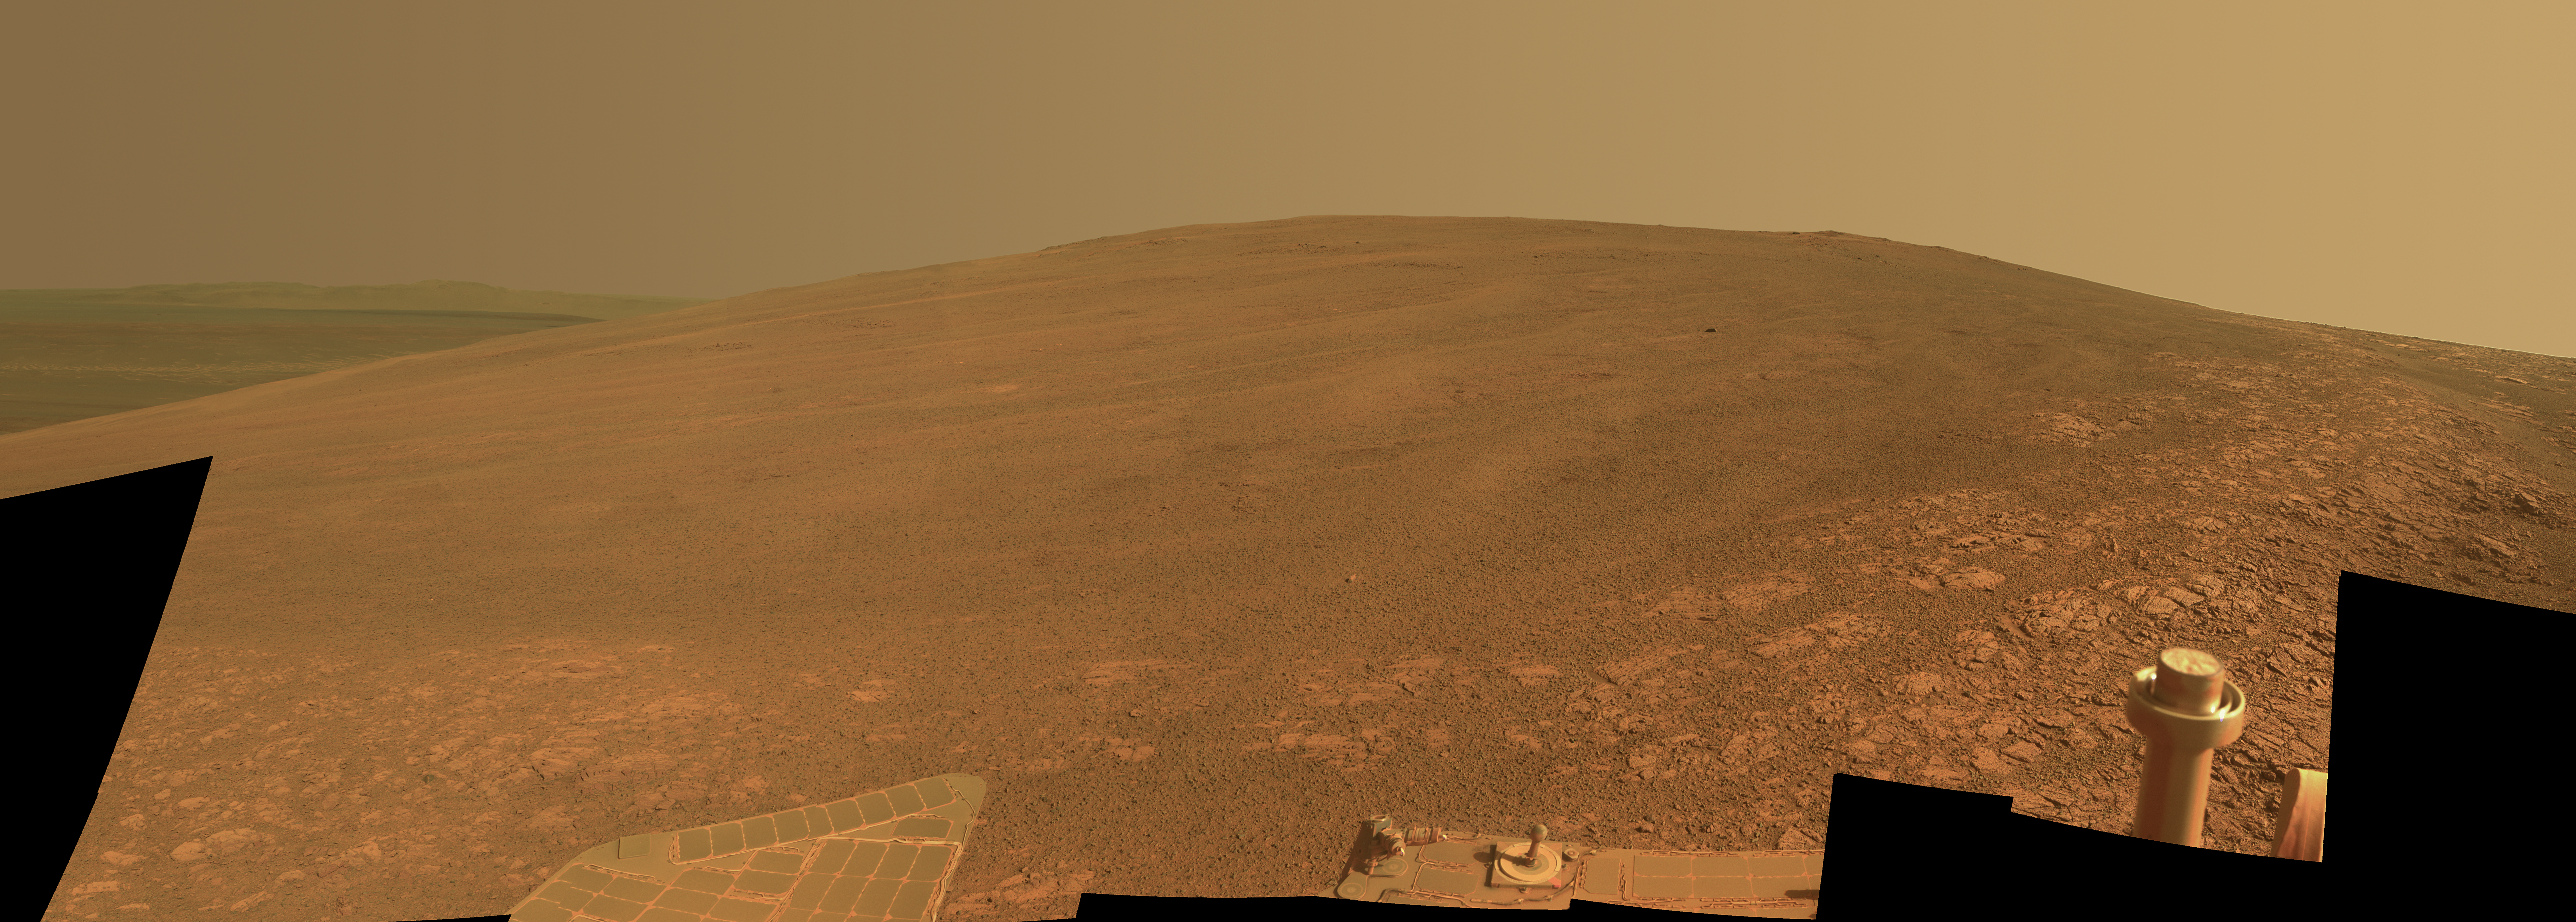

‘Murray Ridge’ on Rim of Endeavour Crater on Mars

This scene shows the “Murray Ridge” portion of the western rim of Endeavour Crater on Mars. The ridge is the NASA’s Mars Exploration Rover Opportunity’s work area for the rover’s sixth Martian winter.

The ridge rises about 130 feet (40 meters) above the surrounding plain, between “Solander Point” at the north end of the ridge and “Cape Tribulation,” beyond Murray Ridge to the south. This view does not show the entire ridge. The visible ridge line is about 10 meters (33 feet) above the rover’s location when the component images were taken.

The scene sweeps from east to south. The planar rocks in the foreground at the base of the hill are part of a layer of rocks laid down around the margins of the crater rim. At this location, Opportunity is sitting at the contact between the Meridiani Planum sandstone plains and the rocks of the Endeavour Crater rim. On the upper left, the view is directed about 22 kilometers (14 miles) across the center of Endeavour crater to the eastern rim.

Opportunity landed on Mars in January 2004 and has been investigating parts of Endeavour’s western rim since August 2012.

The scene combines several images taken by the panoramic camera (Pancam) on NASA’s Mars Exploration Rover Opportunity during the 3,446th Martian day, or sol, of the mission’s work on Mars (Oct. 3, 2013) and the following three sols. On Sol 3451 (Oct. 8, 2013), Opportunity began climbing the ridge. The slope offers outcrops that contain clay minerals detected from orbit and also gives the rover a northward tilt that provides a solar-energy advantage during the Martian southern hemisphere’s autumn and winter.

The rover team chose to call this feature Murray Ridge in tribute to Bruce Murray (1931-2013), an influential advocate for planetary exploration who was a member of the science teams for NASA’s earliest missions to Mars and later served as director of NASA’s Jet Propulsion Laboratory, in Pasadena.

This view is presented in approximately true color, merging exposures taken through three of the Pancam’s color filters, centered on wavelengths of 753 nanometers (near-infrared), 535 nanometers (green) and 432 nanometers (violet).

Credit: NASA/JPL-Caltech/Cornell/ASU